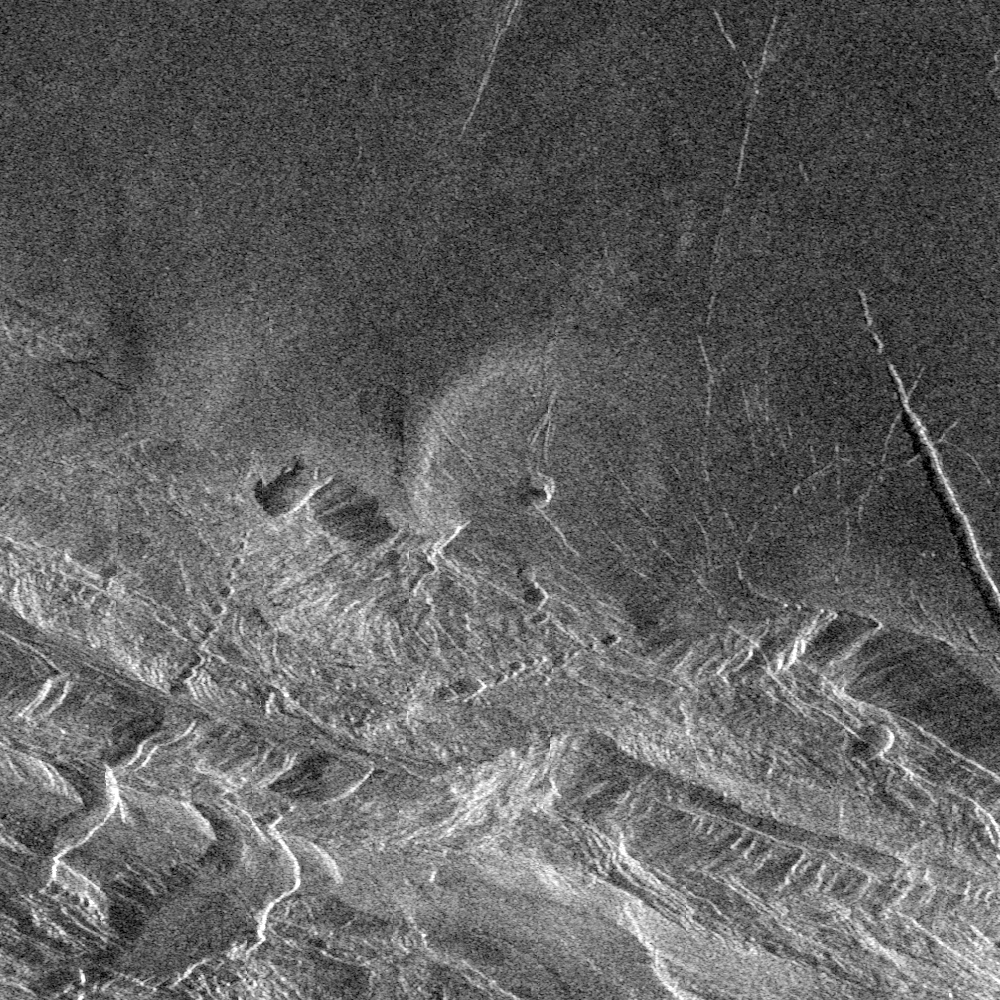

Venus – Danu Montes and Lakshmi Planum

Southwest Lakshmi Planum (plains) is bounded on the south by the Danu Montes (mountains). Lakshmi Planum is an elevated plateau plain that is bounded on all sides by mountain chains. Here, the Danu mountains have an angular fractured appearance. Chasms slice diagonally across the mountains in the lower left (southwest) corner of the image. Because of the steep slopes and the local relief of the mountains of several kilometers (2-3 miles, these fault-bounded troughs appear to zig-zag through the mountains when, in fact, they are probably straight if viewed from above. The radar view provides a perspective that would place the viewer’s eye to the right, 27 degrees above the horizon. Thus, slopes facing to the right can be seen completely, though dark, and slopes facing away to the left appear shortened, often seen only as thin bright lines. In the center of the image is a low volcanic dome (20 kilometers (12 miles) in diameter. This type of volcanic feature frequently occurs on the low plains. This dome on the edge of Lakshmi is deformed and faulted where it has been affected by the forces that created the Danu mountains. The image is 75 kilometers (46 miles) on a side. The center is at 60 degrees north latitude, 324.5 degrees east longitude.

Credit: NASA/JPL